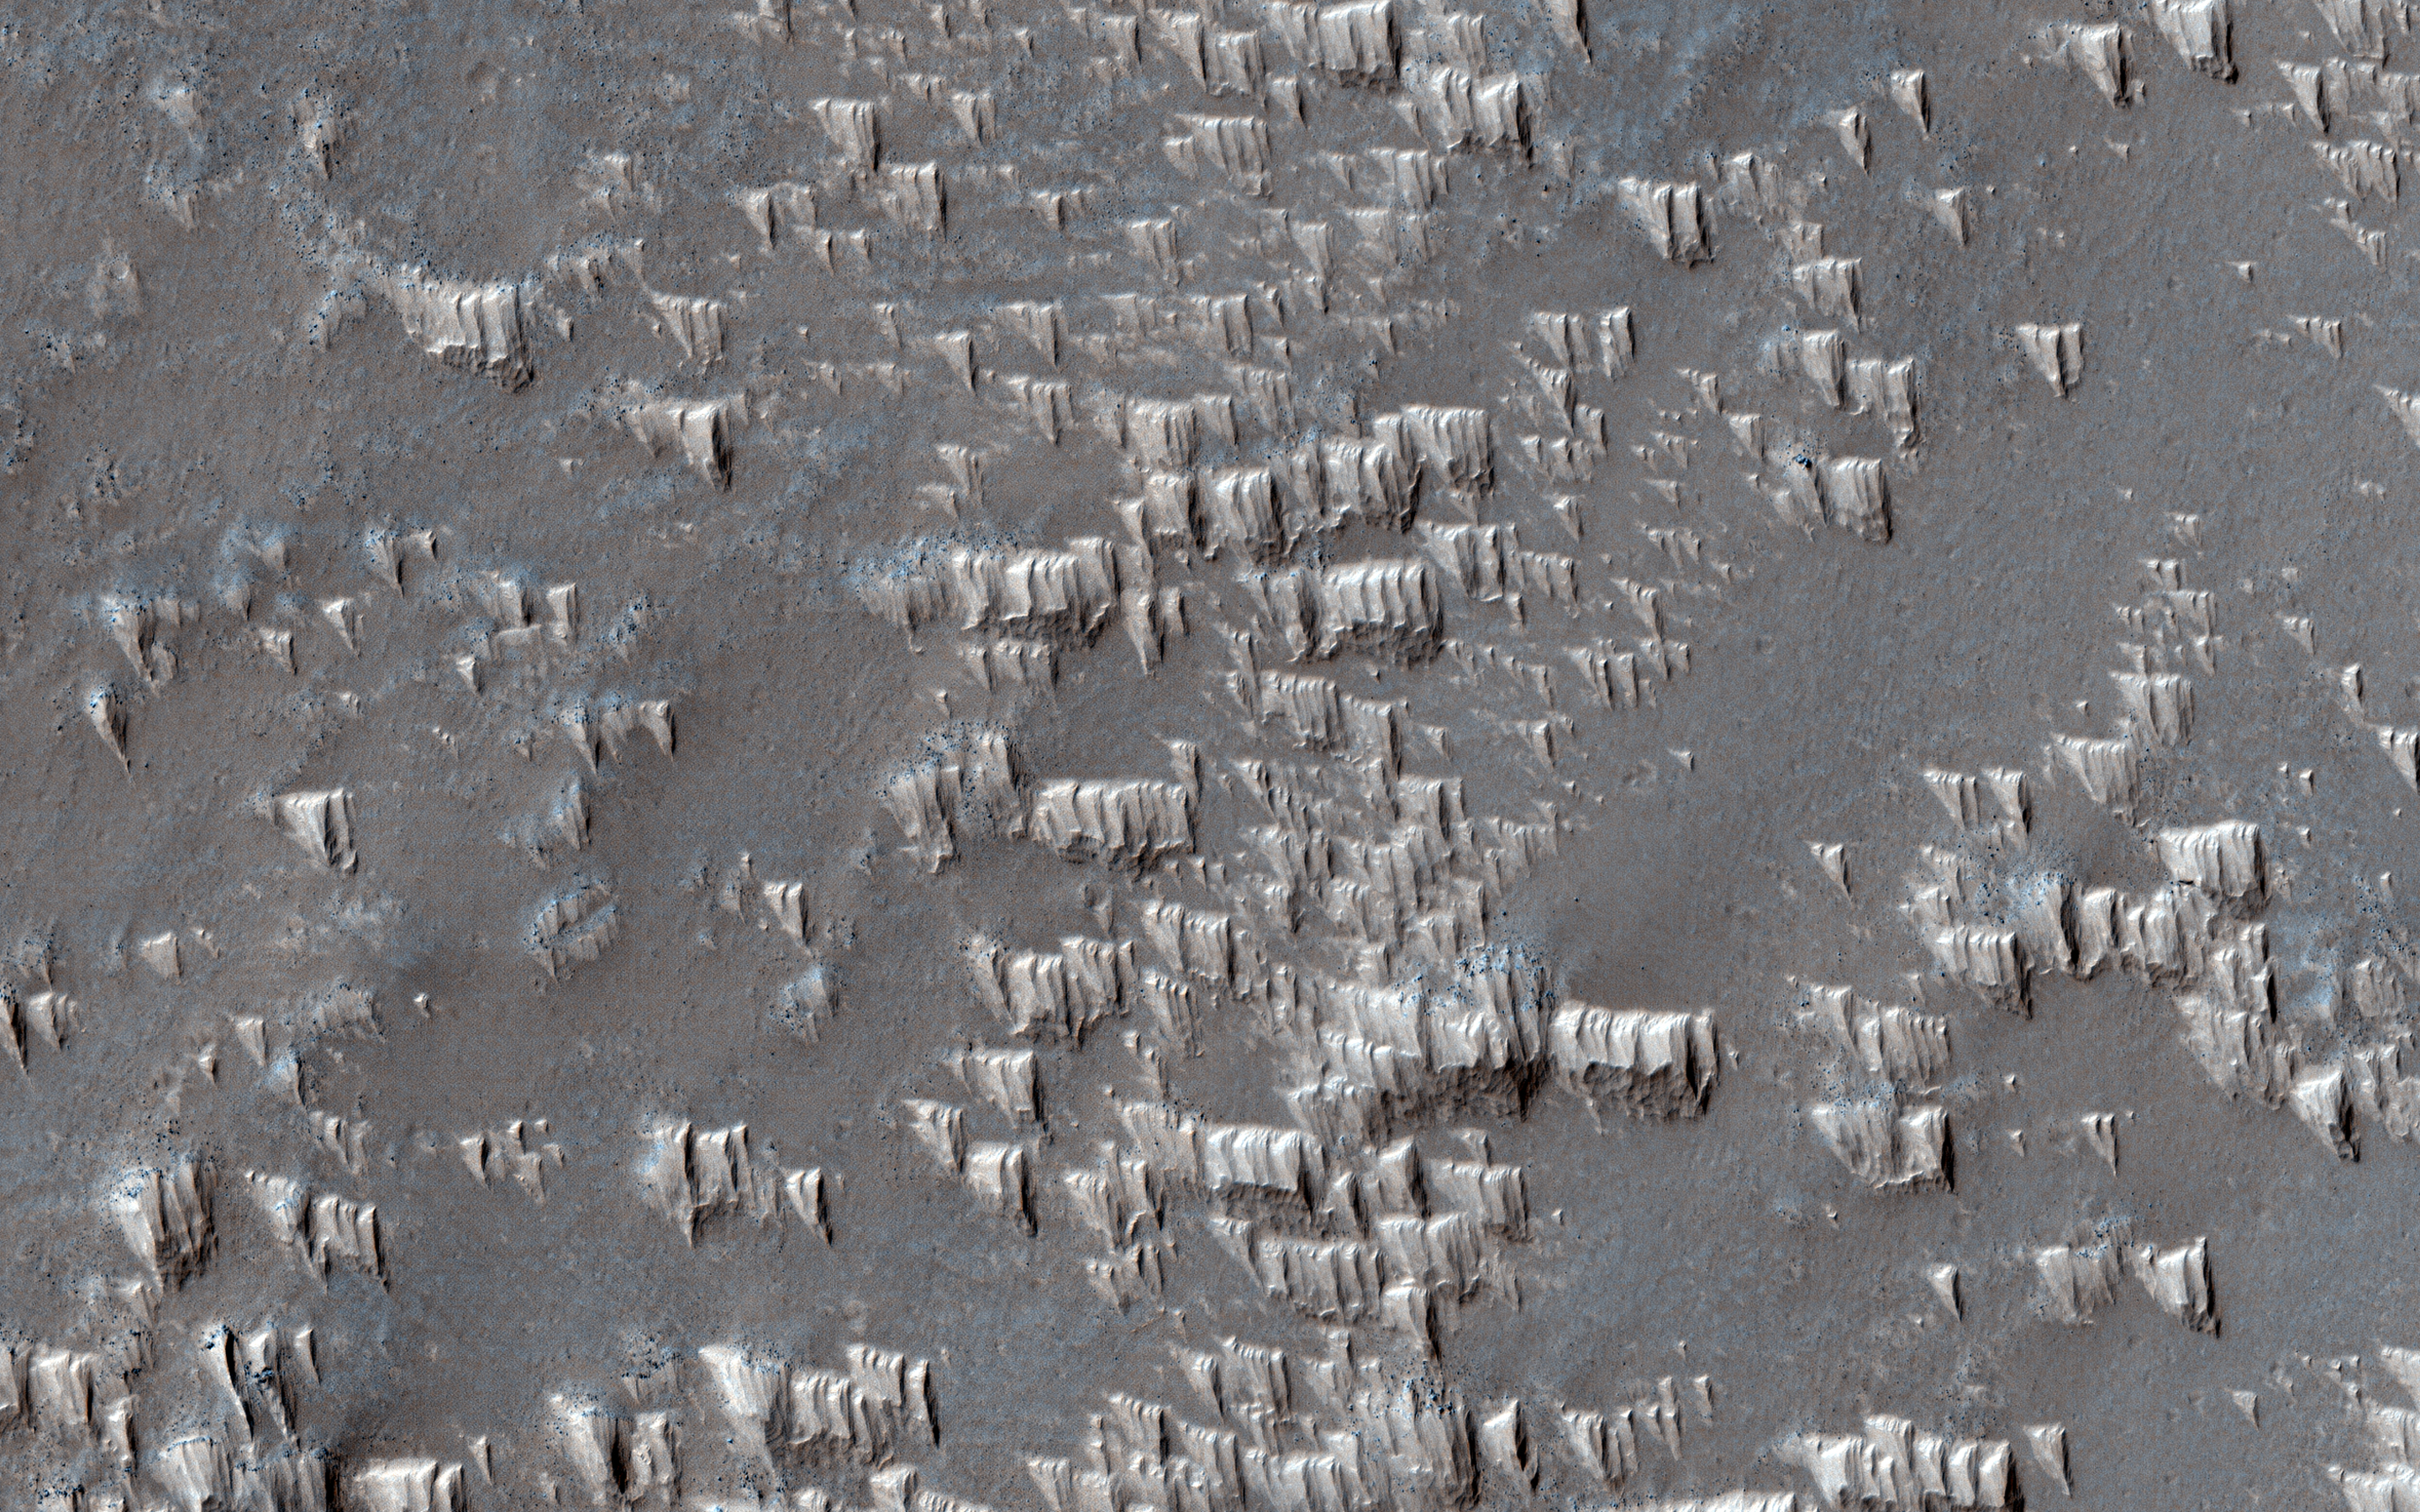

Pristine Dust Deposits in Syria Planum

Wind-blown deposits known as transverse aeolian ridges (TARs) are frequently visible in images of the Martian tropics. They are bright ripples with heights of 2.6 meters and spacing that averages 47 meters. The TARs generally appear inactive and eroded, sometimes cratered or littered with boulders from nearby impacts and avalanches.

In Syria Planum, unusual bright deposits might be accumulations of dust blown from higher to lower elevations by nighttime slope winds, reaching speeds of up to 50 meters per second. These dust deposits resemble TARs in height and spacing but with a distinct shape from other TARs. A close up view shows that the deposits form pyramidal features with steep faces on the upwind sides (wind is blowing from the top of the picture) and tapered slopes in the downwind direction. Ridges form where the “pyramids” line up together, and the spacing of the ridges appears to be controlled by the length of the “pyramids.”

These observations suggest that TARs elsewhere on Mars may have formed in a similar fashion, perhaps millions of years ago when the atmosphere was more active. They also may be forming in Syria Planum today.

The map is projected here at a scale of 25 centimeters (9.8 inches) per pixel. (The original image scale is 25.6 centimeters [10.1 inches] per pixel [with 1 x 1 binning]; objects on the order of 77 centimeters [30.3 inches] across are resolved.) North is up.

The University of Arizona, in Tucson, operates HiRISE, which was built by Ball Aerospace & Technologies Corp., in Boulder, Colorado. NASA’s Jet Propulsion Laboratory, a division of Caltech in Pasadena, California, manages the Mars Reconnaissance Orbiter Project for NASA’s Science Mission Directorate, Washington.

Credit: NASA/JPL-Caltech/University of Arizona